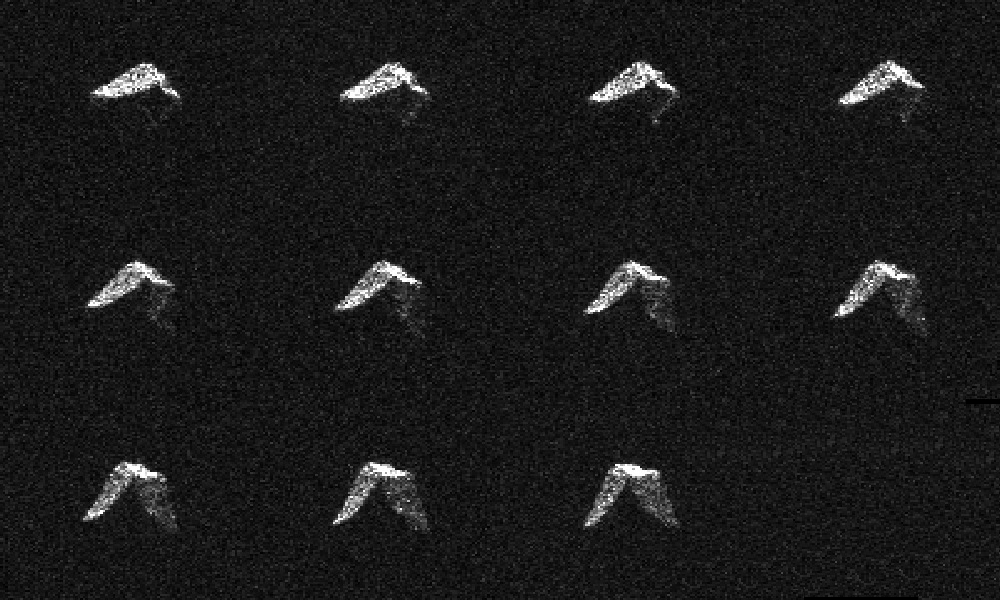

Radar Images of Asteroid 2017 BQ6

Annotated Version

This composite of 11 images of asteroid 2017 BQ6 was generated with radar data collected using NASA’s Goldstone Solar System Radar in California’s Mojave Desert on Feb. 5, 2017, between 5:24 and 5:52 p.m. PST (8:24 to 8:52 p.m. EST / 1:24 to 1:52 UTC). The images have resolutions as fine as 12 feet (3.75 meters) per pixel.

NASA’s Jet Propulsion Laboratory, Pasadena, California, manages and operates NASA’s Deep Space Network, including the Goldstone Solar System Radar, and hosts the Center for Near-Earth Object Studies for NASA’s Near-Earth Object Observations Program within the agency’s Science Mission Directorate.

JPL hosts the Center for Near-Earth Object Studies for NASA’s Near-Earth Object Observations Program within the agency’s Science Mission Directorate.

Credit: NASA/JPL-Caltech/GSSR